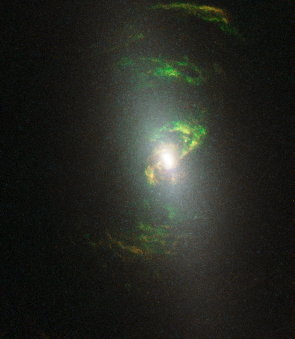

NGC 5252

Object Name: NGC 5252
Object Description: Active Galaxy
Instrument: HST/WFPC2
Filters: FR533N, F673N, F588N, and F606W

Blue: FR533N + F588N Green: F673N Red: F606W

Credit: NASA, ESA, and W. Keel (University of Alabama, Tuscaloosa)